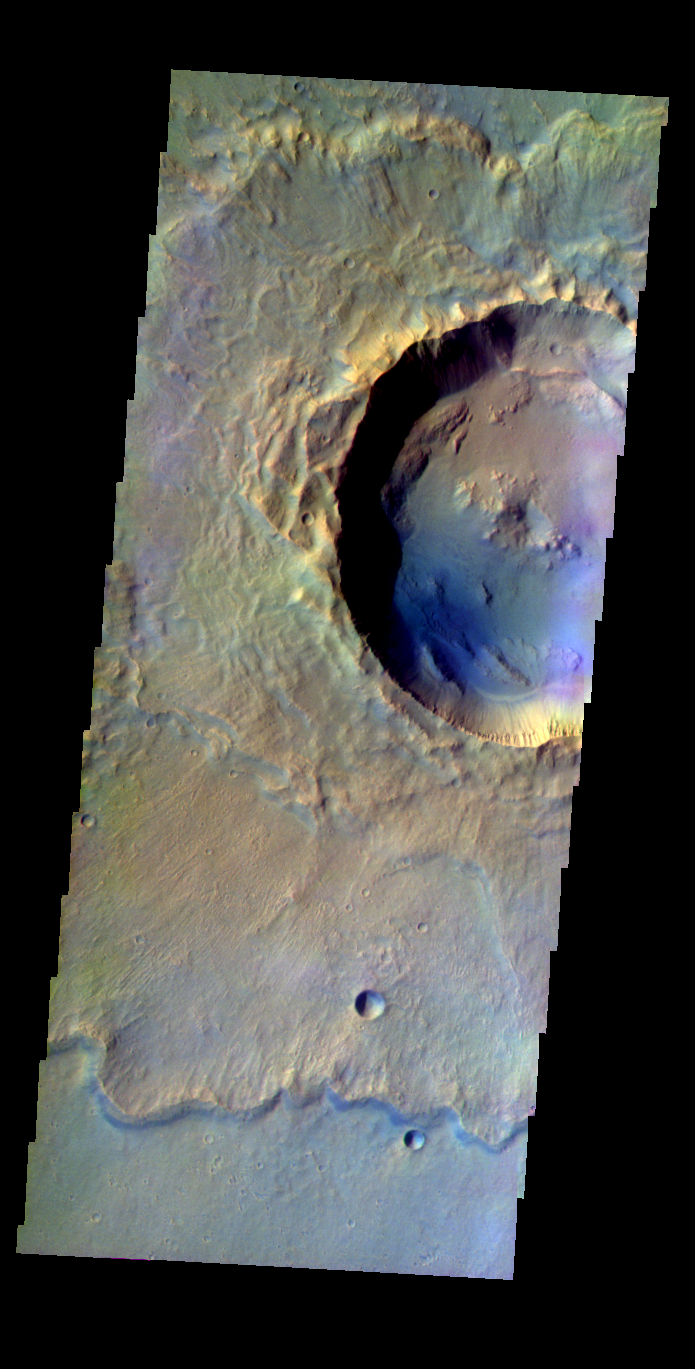

Rampart Crater

Released 20 May 2004

This image of a rampart crater was acquired Dec. 6, 2002, during northern summer.

The THEMIS VIS camera is capable of capturing color images of the martian surface using its five different color filters. In this mode of operation, the spatial resolution and coverage of the image must be reduced to accommodate the additional data volume produced from the use of multiple filters. To make a color image, three of the five filter images (each in grayscale) are selected. Each is contrast enhanced and then converted to a red, green, or blue intensity image. These three images are then combined to produce a full color, single image. Because the THEMIS color filters don’t span the full range of colors seen by the human eye, a color THEMIS image does not represent true color. Also, because each single-filter image is contrast enhanced before inclusion in the three-color image, the apparent color variation of the scene is exaggerated. Nevertheless, the color variation that does appear is representative of some change in color, however subtle, in the actual scene. Note that the long edges of THEMIS color images typically contain color artifacts that do not represent surface variation.

Image information: VIS instrument. Latitude 28.4, Longitude 319.2 East (40.8 West). 38 meter/pixel resolution.

Note: this THEMIS visual image has not been radiometrically nor geometrically calibrated for this preliminary release. An empirical correction has been performed to remove instrumental effects. A linear shift has been applied in the cross-track and down-track direction to approximate spacecraft and planetary motion. Fully calibrated and geometrically projected images will be released through the Planetary Data System in accordance with Project policies at a later time.

NASA’s Jet Propulsion Laboratory manages the 2001 Mars Odyssey mission for NASA’s Office of Space Science, Washington, D.C. The Thermal Emission Imaging System (THEMIS) was developed by Arizona State University, Tempe, in collaboration with Raytheon Santa Barbara Remote Sensing. The THEMIS investigation is led by Dr. Philip Christensen at Arizona State University. Lockheed Martin Astronautics, Denver, is the prime contractor for the Odyssey project, and developed and built the orbiter. Mission operations are conducted jointly from Lockheed Martin and from JPL, a division of the California Institute of Technology in Pasadena.

Credit: NASA/JPL/Arizona State University